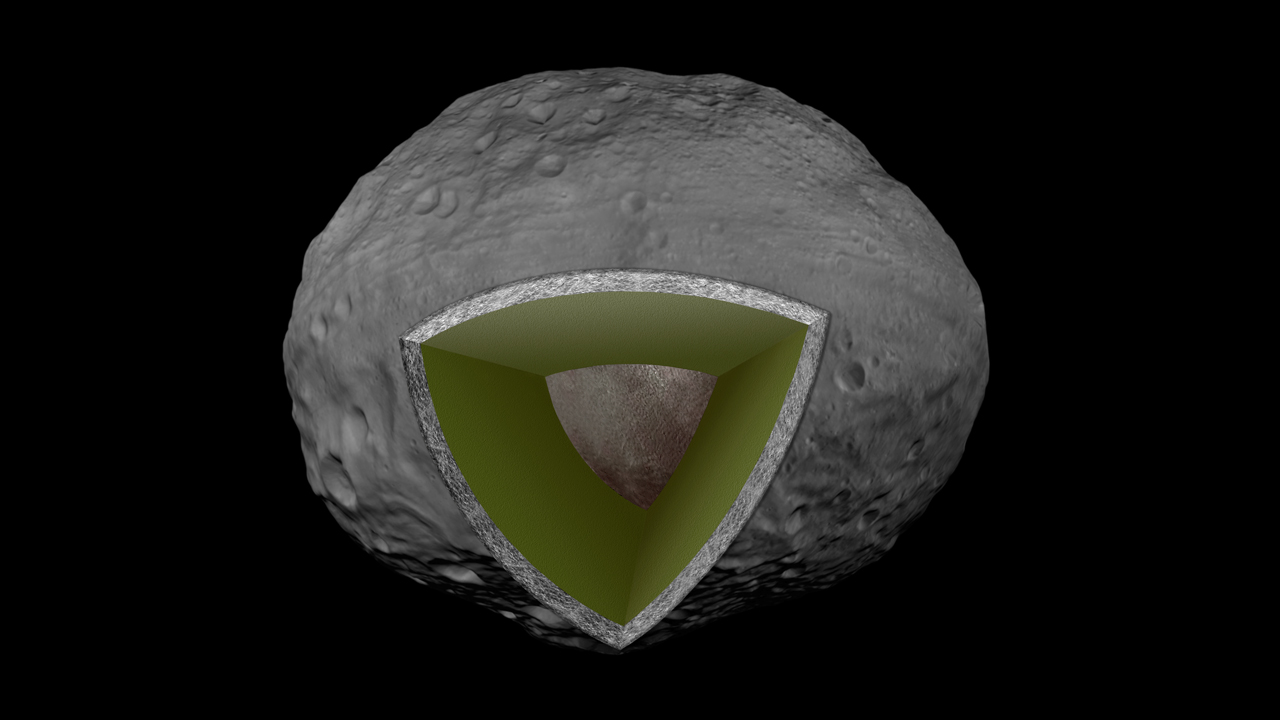

Vesta’s Internal Structure

This artist’s concept shows the internal structure of the giant asteroid Vesta, based on data from NASA’s Dawn mission. Dawn shows that Vesta has an iron core that is about 68 miles (110 kilometers) in radius, suggesting that Vesta completely melted in its early history, allowing iron to sink to form the core and producing a basaltic crust.

This illustration shows the innermost core in brown, the mantle in green and the crust in gray.

Dawn’s mission to Vesta and Ceres is managed by JPL for NASA’s Science Mission Directorate in Washington. JPL is a division of the California Institute of Technology in Pasadena. Dawn is a project of the directorate’s Discovery Program, managed by NASA’s Marshall Space Flight Center in Huntsville, Ala. UCLA is responsible for overall Dawn mission science. Orbital Sciences Corp. in Dulles, Va., designed and built the spacecraft. The German Aerospace Center, the Max Planck Institute for Solar System Research, the Italian Space Agency and the Italian National Astrophysical Institute are international partners on the mission team.

Credit: NASA/JPL-Caltech